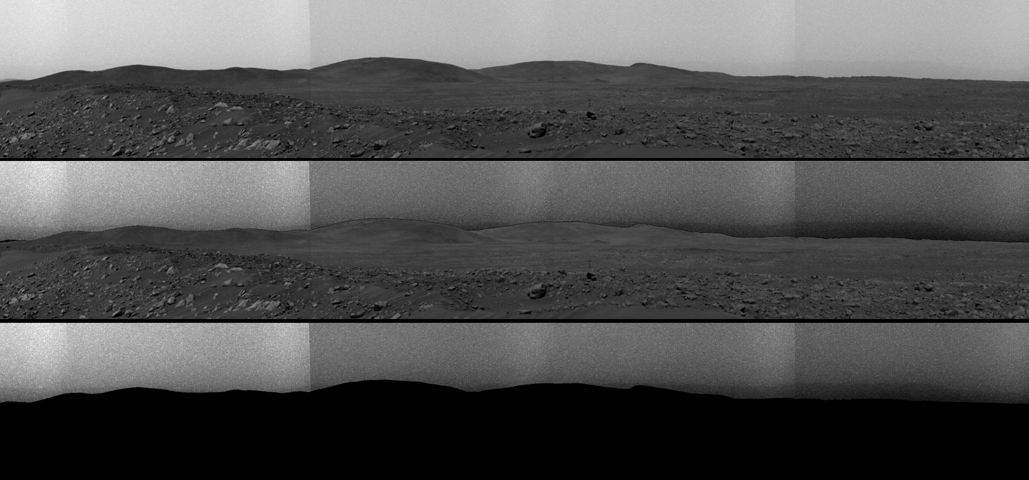

Ma’adim Vallis Revealed

This top image is a panorama mosaic taken by the Mars Exploration Rover Spirit panoramic camera on sol 68 of the rover’s mission (March 12, 2004). The southern end of the hills nicknamed the “Columbia Hills” can be seen on the left near the horizon. The middle image shows the same view, but the sky has been further processed to show contrast, bringing out a feature that dips along the rim of Gusev Crater. The feature, toward the right of the image, is a valley called Ma’adim Vallis that appears to go through the crater. In the bottom version of the image, the foreground is masked for better viewing of the Gusev Crater rim, which at its closest point is approximately 50 miles (80 kilometers) away from Spirit.

Credit: NASA/JPL/Cornell